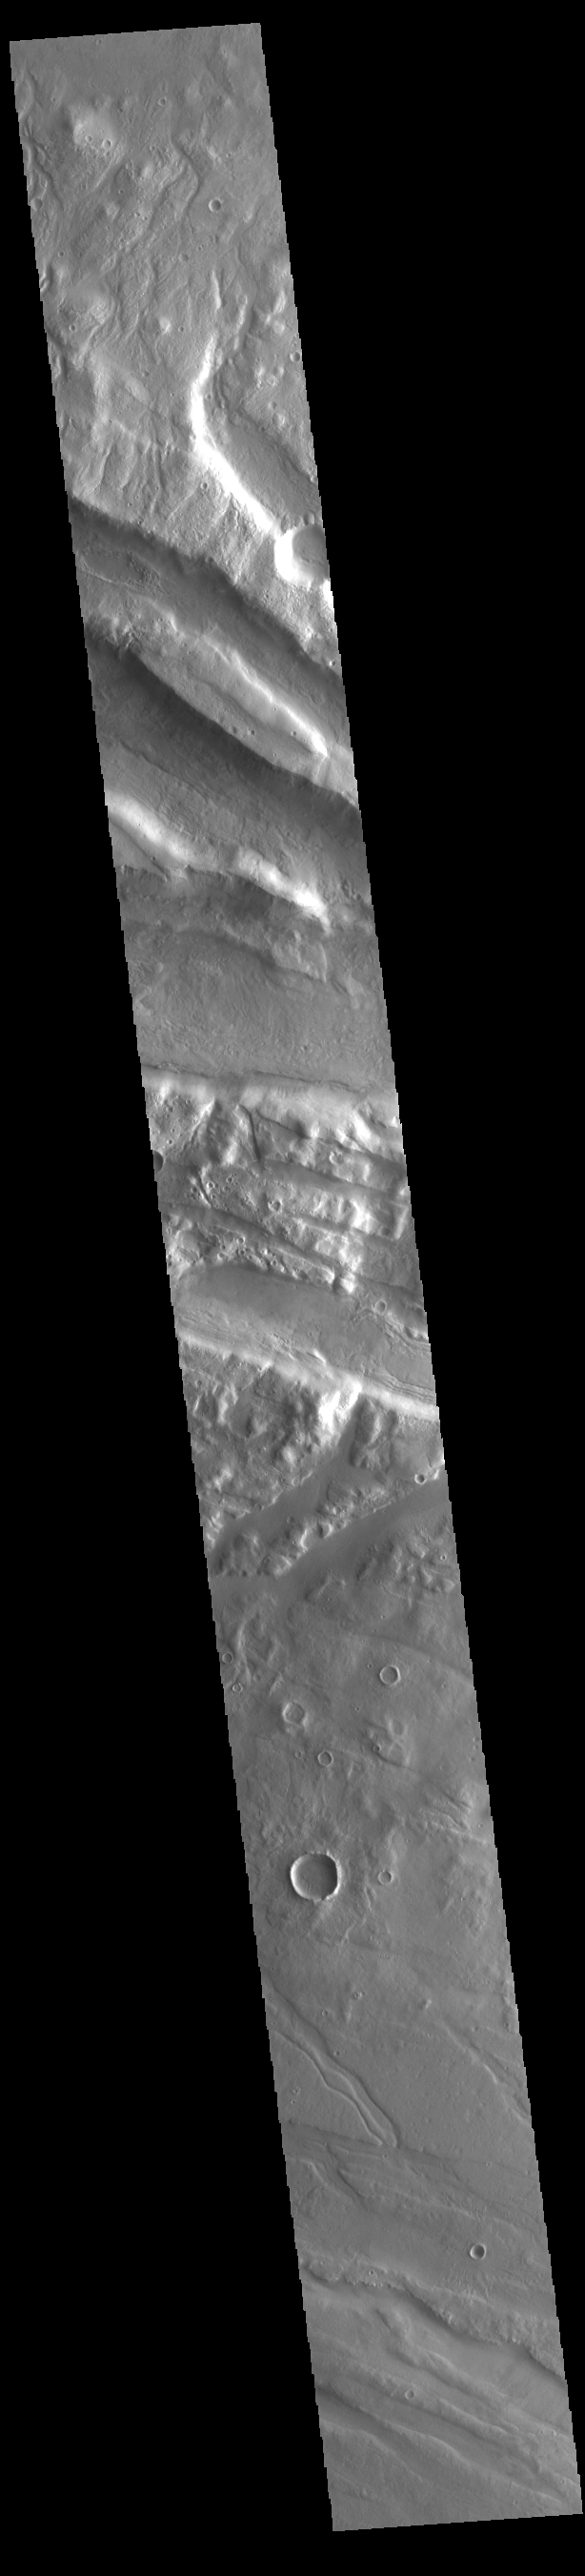

Acheron Fossae

This VIS image shows part of Acheron Fossae. Acheron Fossae is the highly fractured, faulted and deformed terrain located 1,050 kilometers (650 miles) north of the large shield volcano Olympus Mons. Lava flows from Olympus Mons at the base of Acheron Fossae show that the fossae predate the flows. The scarps visible in this image are approximately one kilometer (3,300 feet) high.

Credit: NASA/JPL-Caltech/ASU